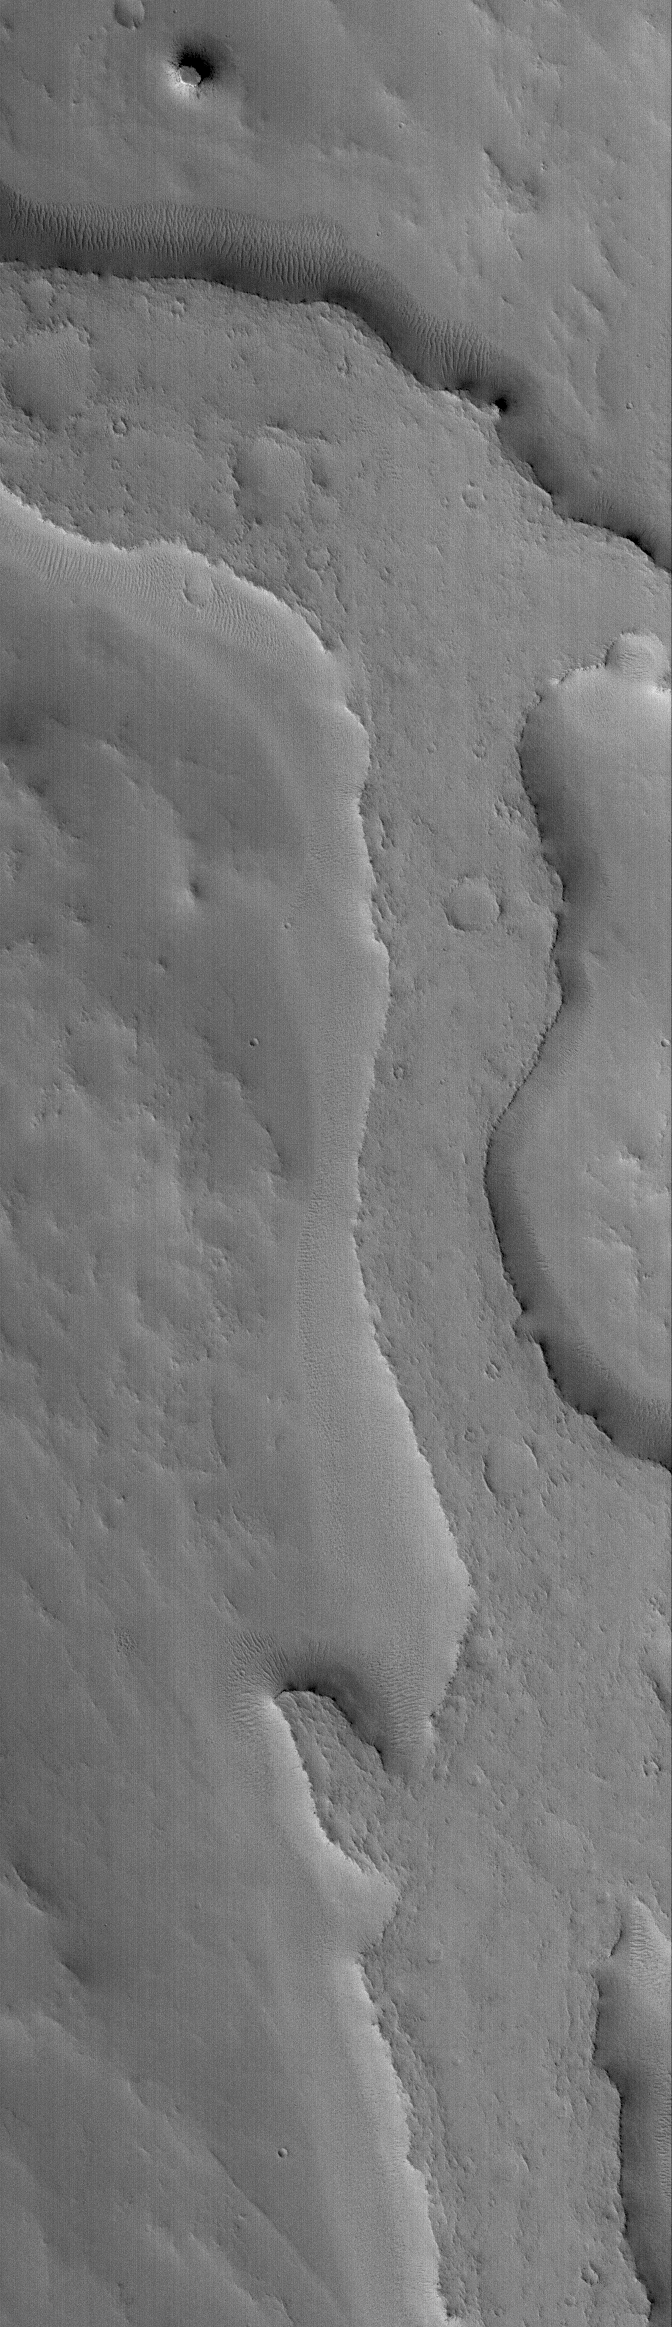

Inverted Valley

10 September 2005
This Mars Global Surveyor (MGS) Mars Orbiter Camera (MOC) image shows an inverted valley in eastern Arabia Terra. The relatively flat-topped ridge that runs down much of the length of this picture was once the floor, or a material covering the floor, of an ancient martian valley. The floor material was harder and more resistant to erosion than the rocks into which the valley had been cut. Thus, erosion removed the rocks that were cut by the valley, and then removed additional rocks that were lower than the valley floor, leaving what was once a valley as a high-standing ridge.

Location near: 11.4°N, 312.9°W
Image width: width: ~3 km (~1.9 mi)
Illumination from: lower left
Season: Northern Autumn

Credit: NASA/JPL/Malin Space Science Systems